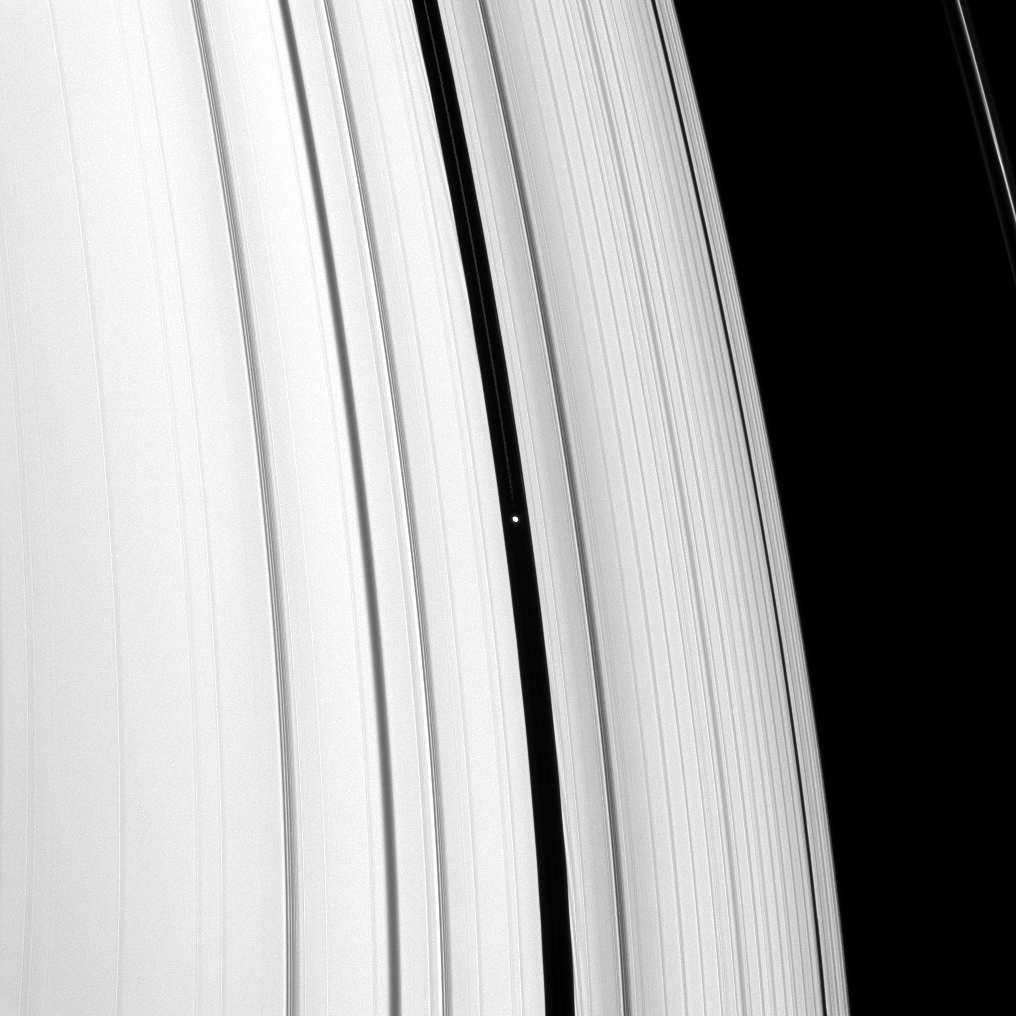

Pan’s Ringlet

Pan orbits in the Encke gap near the middle of this image.

Also visible is one of the three dusty ringlets that reside in the Encke gap.

Near the top of the image, the F ring puts in an appearance as well.

The image was taken in visible light with the Cassini spacecraft narrow-angle camera on Nov. 5, 2008 at a distance of approximately 1.309 million kilometers (813,000 miles) from Pan and at a Sun-Pan-spacecraft, or phase, angle of 32 degrees. Image scale is 8 kilometers (5 miles) per pixel.

The Cassini-Huygens mission is a cooperative project of NASA, the European Space Agency and the Italian Space Agency. The Jet Propulsion Laboratory, a division of the California Institute of Technology in Pasadena, manages the mission for NASA’s Science Mission Directorate, Washington, D.C. The Cassini orbiter and its two onboard cameras were designed, developed and assembled at JPL. The imaging operations center is based at the Space Science Institute in Boulder, Colo.

Credit: NASA/JPL/Space Science Institute